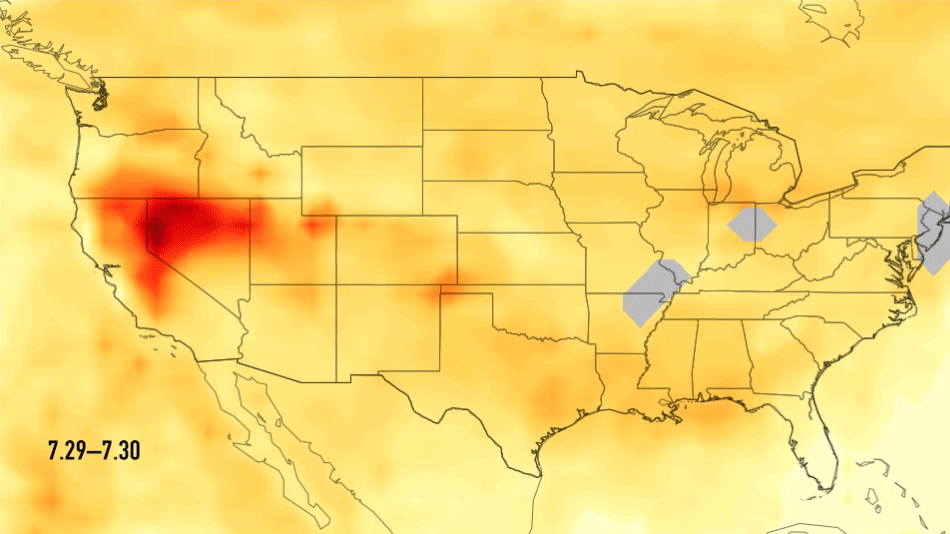

Carbon Monoxide Transport from California Wildfires, July 30-August 7, 2018

This series of images shows carbon monoxide (in orange/red) from California’s massive wildfires drifting east across the U.S. between July 30 and August 7, 2018. It was produced using data from the Atmospheric Infrared Sounder (AIRS) on NASA’s Aqua satellite.

AIRS measures concentrations of carbon monoxide that have been lofted high into the atmosphere. These images show the carbon monoxide at a 500 hPa pressure level, or an altitude of approximately 18,000 feet (5,500 meters). As the time series progresses, we see that this carbon monoxide is drifting east with one branch moving toward Texas and the other forking to the northeast. The high end of the scale is set to 200 parts per billion by volume (ppbv); however, local values can be significantly higher.

Carbon monoxide is a pollutant that can persist in the atmosphere for about one month and can be transported large distances. It plays a role in both air pollution and climate change.

About AIRS
The Atmospheric Infrared Sounder, AIRS, in conjunction with the Advanced Microwave Sounding Unit, AMSU, senses emitted infrared and microwave radiation from Earth to provide a three-dimensional look at Earth’s weather and climate. Working in tandem, the two instruments make simultaneous observations all the way down to Earth’s surface, even in the presence of heavy clouds. With more than 2,000 channels sensing different regions of the atmosphere, the system creates a global, three-dimensional map of atmospheric temperature and humidity, cloud amounts and heights, greenhouse gas concentrations, and many other atmospheric phenomena. Launched into Earth orbit in 2002, the AIRS and AMSU instruments fly onboard NASA’s Aqua spacecraft and are managed by NASA’s Jet Propulsion Laboratory in Pasadena, California, under contract to NASA. JPL is a division of the California Institute of Technology in Pasadena.

Credit: NASA/JPL-Caltech